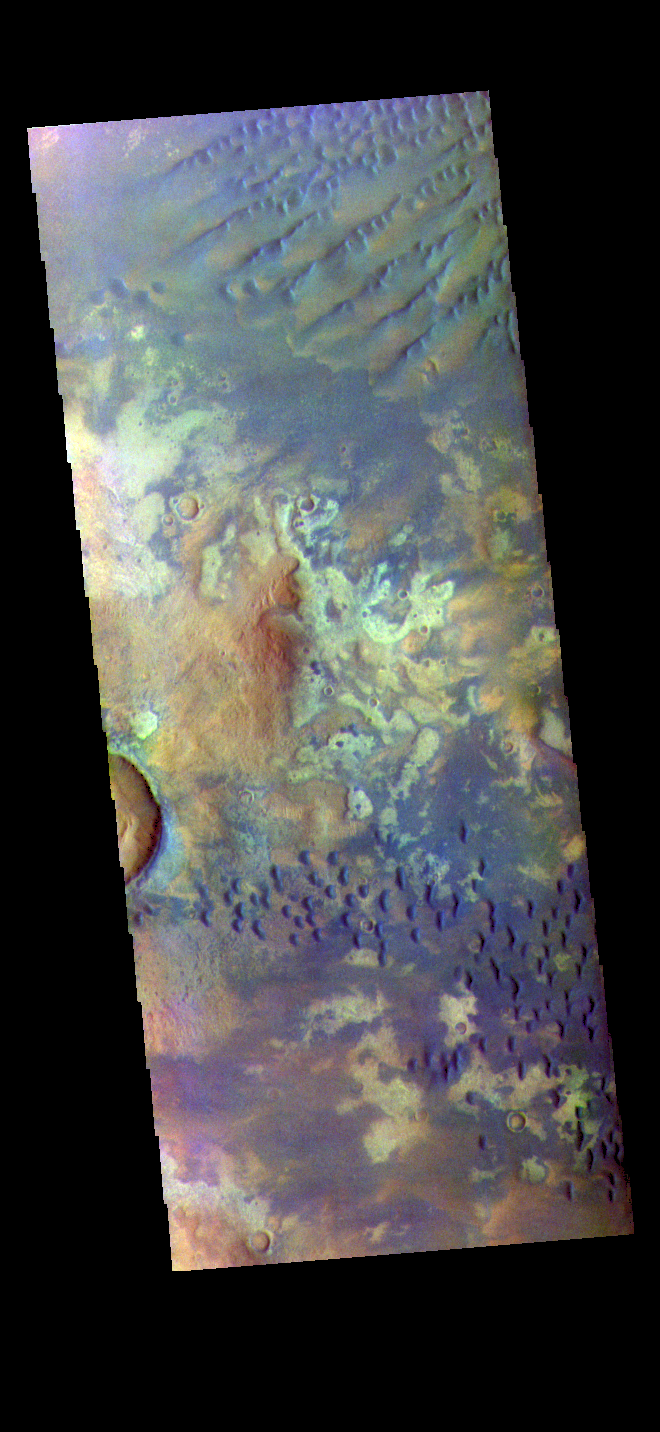

Kaiser Crater – False Color

The THEMIS VIS camera contains 5 filters. The data from different filters can be combined in multiple ways to create a false color image. These false color images may reveal subtle variations of the surface not easily identified in a single band image. Today’s false color image shows part of the floor of Kaiser Crater. Kaiser Crater is 207 km (129 miles) in diameter and is located in Noachis Terra west of Hellas Planitia. This sand dune field is one of several regions of sand dunes located on the southern part of the crater floor. The image also shows the complex crater floor beneath the dunes. These dunes are composed of basaltic sand that has collected in the bottom of the crater. The topographic depression of the crater forms a sand trap that prevents the sand from escaping. Dune fields are common in the bottoms of craters on Mars and appear as dark splotches that often lean up against the downwind walls of the craters. Dunes are useful for studying both the geology and meteorology of Mars. The sand forms by erosion of larger rocks, but it is unclear when and where this erosion took place on Mars or how such large volumes of sand could be formed. The dunes also indicate the local wind directions by their morphology.

The THEMIS VIS camera is capable of capturing color images of the Martian surface using five different color filters. In this mode of operation, the spatial resolution and coverage of the image must be reduced to accommodate the additional data volume produced from using multiple filters. To make a color image, three of the five filter images (each in grayscale) are selected. Each is contrast enhanced and then converted to a red, green, or blue intensity image. These three images are then combined to produce a full color, single image. Because the THEMIS color filters don’t span the full range of colors seen by the human eye, a color THEMIS image does not represent true color. Also, because each single-filter image is contrast enhanced before inclusion in the three-color image, the apparent color variation of the scene is exaggerated. Nevertheless, the color variation that does appear is representative of some change in color, however subtle, in the actual scene. Note that the long edges of THEMIS color images typically contain color artifacts that do not represent surface variation.

Credit: NASA/JPL-Caltech/ASU